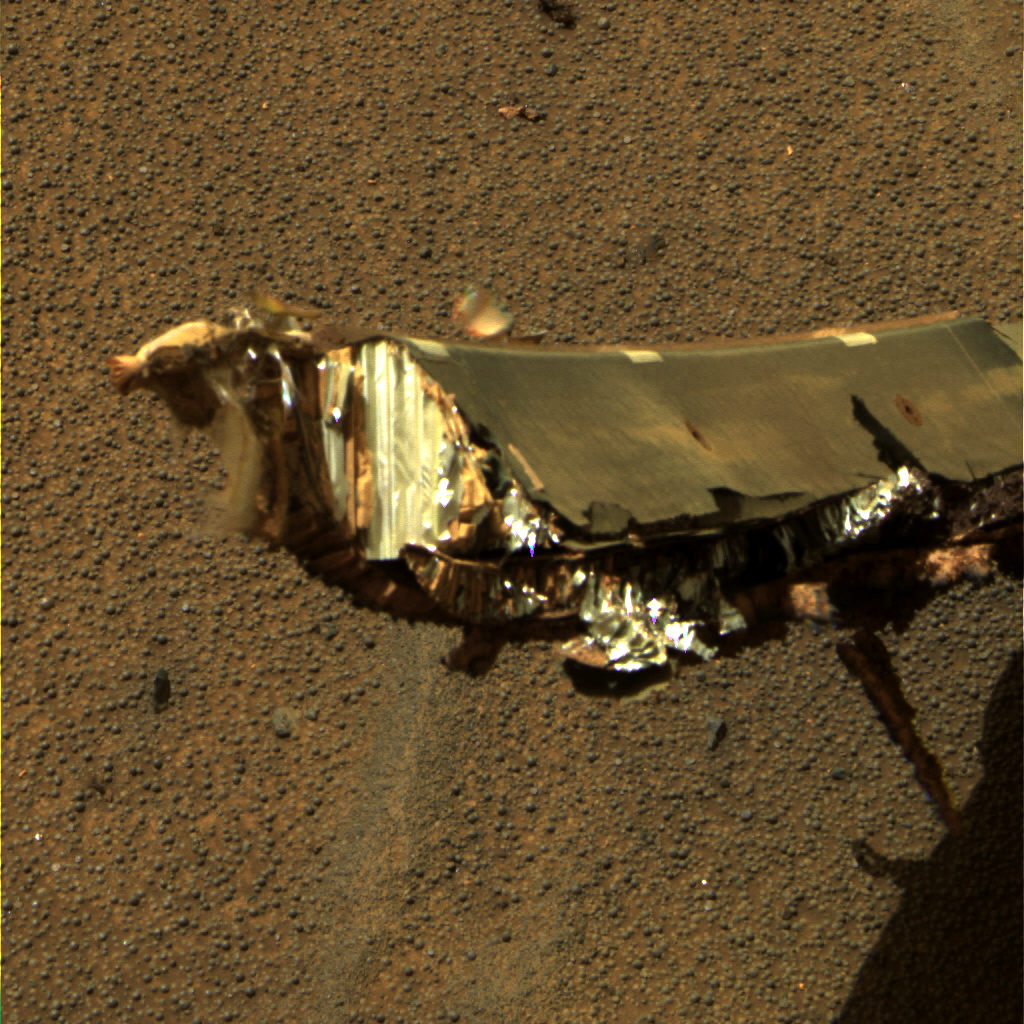

Exterior of Opportunity Heat Shield, Sol 344

NASA’s Mars Exploration Rover Opportunity took a detailed look at what was once the exterior of its heat shield. Hitting the martian surface inverted the heat shield, making it difficult to photograph the outside where evidence of any atmospheric effects may be found.

Engineers sought this image to help determine how the heat shield weathered the intense frictional heat created as it passed through the martian atmosphere.

This is an approximately true-color rendering of the scene acquired around 12:47 p.m. local solar time on Opportunity’s sol 344 (Jan. 11, 2005) using panoramic camera filters at wavelengths of 750, 530, and 430 nanometers.

Credit: NASA/JPL/Cornell